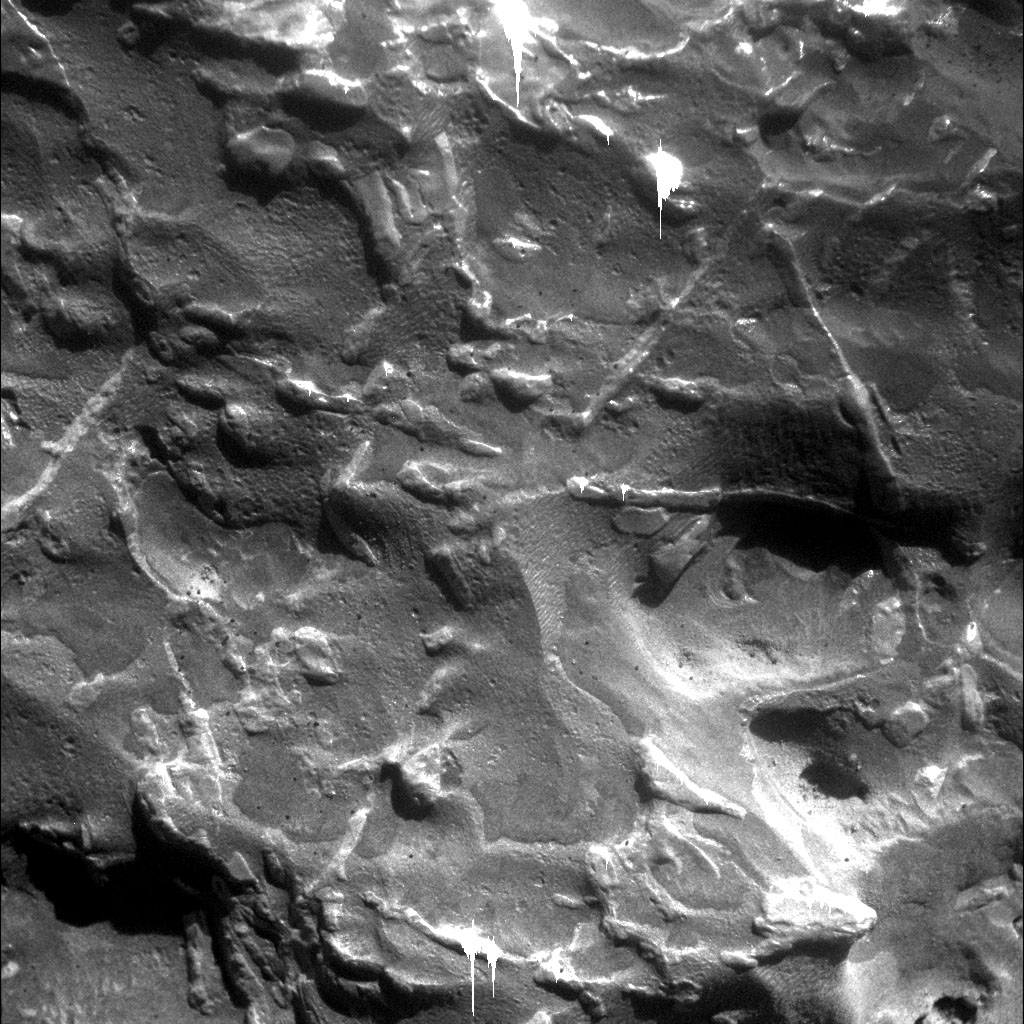

Magnified Look at a Meteorite on Mars

NASA’s Mars Exploration Rover Opportunity used its microscopic imager to get this view of the surface of a rock called “Block Island” during the 1,963rd Martian day, or sol, of the rover’s mission on Mars (Aug. 1, 2009). The triangular pattern of small ridges seen at the upper right in this image and elsewhere on the rock is characteristic of iron-nickel meteorites found on Earth, especially after they have been cut, polished and etched. Block Island has been identified as an iron-nickel meteorite based on this surface texture and analysis of its composition by Opportunity’s alpha particle X-ray spectrometer. At about 60 centimeters (2 feet) across, it is the largest meteorite yet found on Mars.

This image shows a patch 32 millimeters by 32 millimeters (1.3 inches by 1.3 inches) on the surface of Block Island while the target was fully illuminated by the sun. This target on the rock is informally named “New Shoreham.” The vertical white streaks, especially near the top and bottom of the image, are artifacts caused by saturation of the camera’s CCD (charge-coupled device, or image recorder) where sunlight glinted off metallic facets.

The triangular pattern in the texture of iron-nickel meteorites, called the Widmanstatten pattern, formed more than 4.5 billion years ago as the metal cooled. One iron-nickel mineral, kamacite, formed thin layers along the surface of crystals of another, taenite, which contains less nickel. The two minerals differ in their resistance to either etching by acid or erosion by wind-blown sand, so those processes can make the pattern visible.

Credit: NASA/JPL-Caltech/Cornell University/USGS